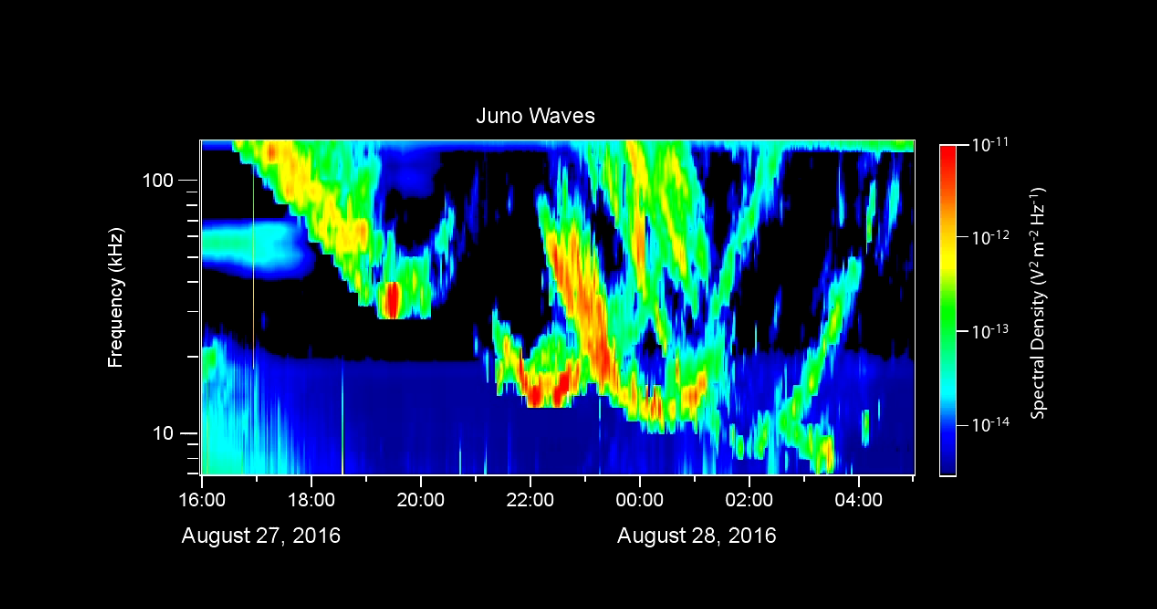

Juno Listens to Jupiter’s Auroras Sing

During its close flyby of Jupiter on August 27, 2016, the Waves instrument on NASA’s Juno spacecraft received radio signals associated with the giant planet’s very intense auroras.

This video displays these radio emissions in a format similar to a voiceprint, showing the intensity of radio waves as a function of frequency and time. The largest intensities are indicated in warmer colors.

The frequency range of these signals is from 7 to 140 kilohertz. Radio astronomers call these “kilometric emissions” because their wavelengths are about a kilometer long. The time span of this data is 13 hours, beginning shortly after Juno’s closest approach to Jupiter.

Accompanying this data display is an audio rendition of the radio emissions, shifted into a lower register since the radio waves are well above the audio frequency range. In the video, a cursor moves from left to right to mark the time as the sounds are heard.

These radio emissions were among the first observed by early radio astronomers in the 1950s. However, until now, they had not been observed from closely above the auroras themselves. From its polar orbit vantage point, Juno has — for the first time — enabled observations of these emissions from very close range. The Juno team believes that Juno flew directly through the source regions for some of these emissions during this flyby, which was Juno’s first with its sensors actively collecting data.

NASA’s Jet Propulsion Laboratory, Pasadena, California, manages the Juno mission for the principal investigator, Scott Bolton, of Southwest Research Institute in San Antonio. The Juno mission is part of the New Frontiers Program managed at NASA’s Marshall Space Flight Center in Huntsville, Alabama. Lockheed Martin Space Systems, Denver, built the spacecraft. JPL is a division of Caltech in Pasadena.

Credit: NASA/JPL-Caltech/SwRI/Univ. of Iowa